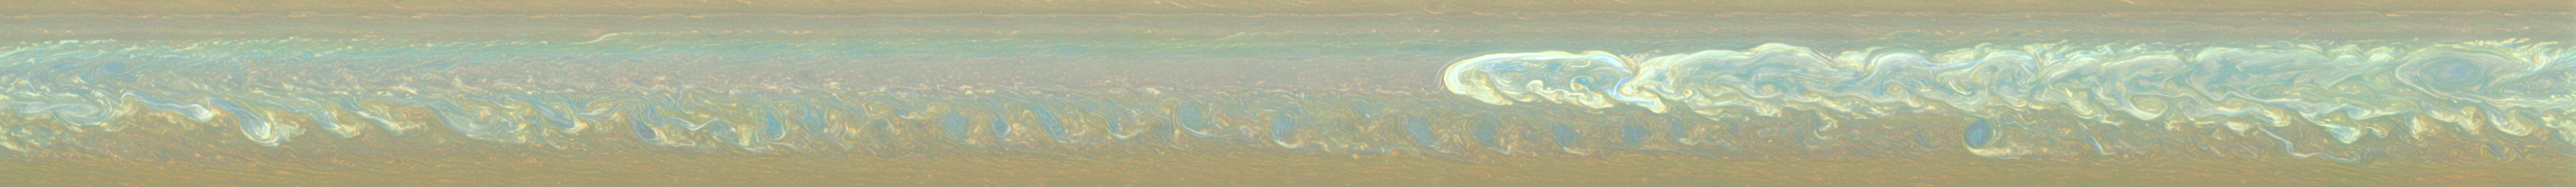

Nearly True Color Storm Close-Up

Figure 1

The biggest, most long-lasting Saturnian storm seen by either NASA’s Cassini or Voyager spacecraft roils the atmosphere of the gas giant in this nearly true-color mosaic of Cassini images.

See PIA14903 and PIA14905 to learn more about the size and development of this storm. This mosaic shows the storm’s effects encircling the planet and was created using 126 images taken in succession as different parts of Saturn’s northern hemisphere rotated into Cassini’s view.

Images taken using red, green and blue spectral filters are usually combined to create a natural color view. Because visible red light images were not available, images taken using a spectral filter sensitive to wavelengths of near-infrared light centered at 752 nanometers were used in place of red. So the color is close to natural color, but is not exact.

A second version of this mosaic is also included here (Figure 1). This view uses these same nearly true color filters, but the images were contrast enhanced. The result is a view that increases the visibility of features.

The head of the storm is near the center of the mosaic, and a train of vortices appears as blue spots just to the south of the head. These blue spots are parts of the storm’s tail that have already encircled the planet and are approaching from the west (left in the image). The blue color indicates they have some high, semi-transparent haze but no thick clouds underneath because there are no white- or yellow-colored clouds shown here.

This mosaic covers an area ranging from about 18 degrees north latitude to 47 degrees north latitude. The views stretch the whole longitude range, passing through 360/0 degrees west longitude near the far right of the mosaics.

The images were obtained with the Cassini spacecraft narrow-angle camera on March 6, 2011, over about 11 hours (about a Saturnian day) at a distance of approximately 2 million miles (3.3 million kilometers) from Saturn and at a sun-Saturn-spacecraft, or phase, angle of 83 degrees. These mosaics are simple cylindrical map projections, defined such that a square pixel subtends equal intervals of latitude and longitude. At higher latitudes, the pixel size in the north-south direction remains the same, but the pixel size (in terms of physical extent on the planet) in the east-west direction becomes smaller. The pixel size is set at the equator, where the distances along the sides are equal. This map has a pixel size of 28 miles (45 kilometers) at the equator.

The Cassini-Huygens mission is a cooperative project of NASA, the European Space Agency and the Italian Space Agency. NASA’s Jet Propulsion Laboratory, a division of the California Institute of Technology in Pasadena manages the mission for NASA’s Science Mission Directorate, Washington. The Cassini orbiter and its two onboard cameras were designed, developed and assembled at JPL. The imaging team is based at the Space Science Institute, Boulder, Colo.

Credit: NASA/JPL-Caltech/Space Science Institute